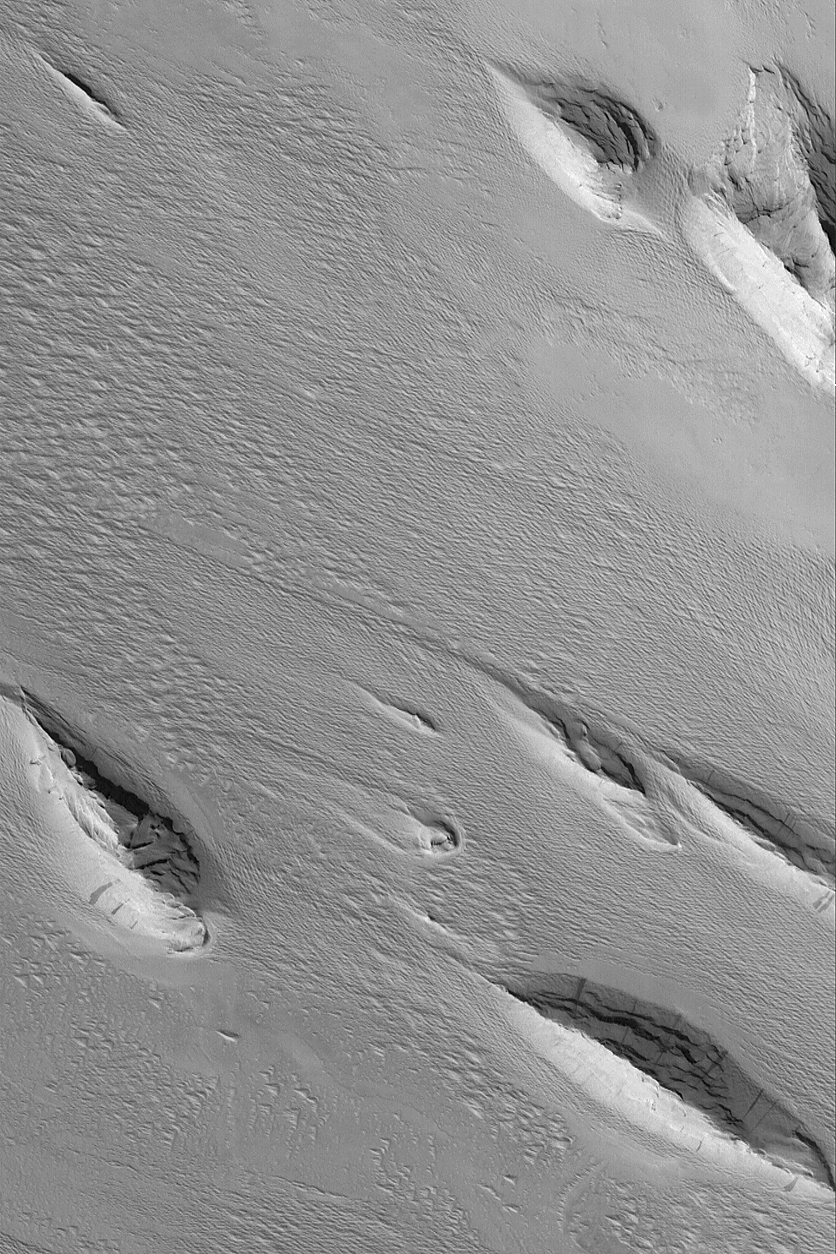

Medusae Sulci Yardangs

13 July 2004
Erosive winds have removed large volumes of material in this Mars Global Surveyor (MGS) Mars Orbiter Camera (MOC) image to form yardang ridges. The most classic yardang shape is that of the inverted boat hull; each of these streamlined hills provides a near-textbook example. The landforms are found in the Medusae Sulci region near 5.7°S, 159.8°W. The image covers an area about 3 km (1.9 mi) wide, and is illuminated by sunlight from the lower left.

Credit: NASA/JPL/Malin Space Science Systems